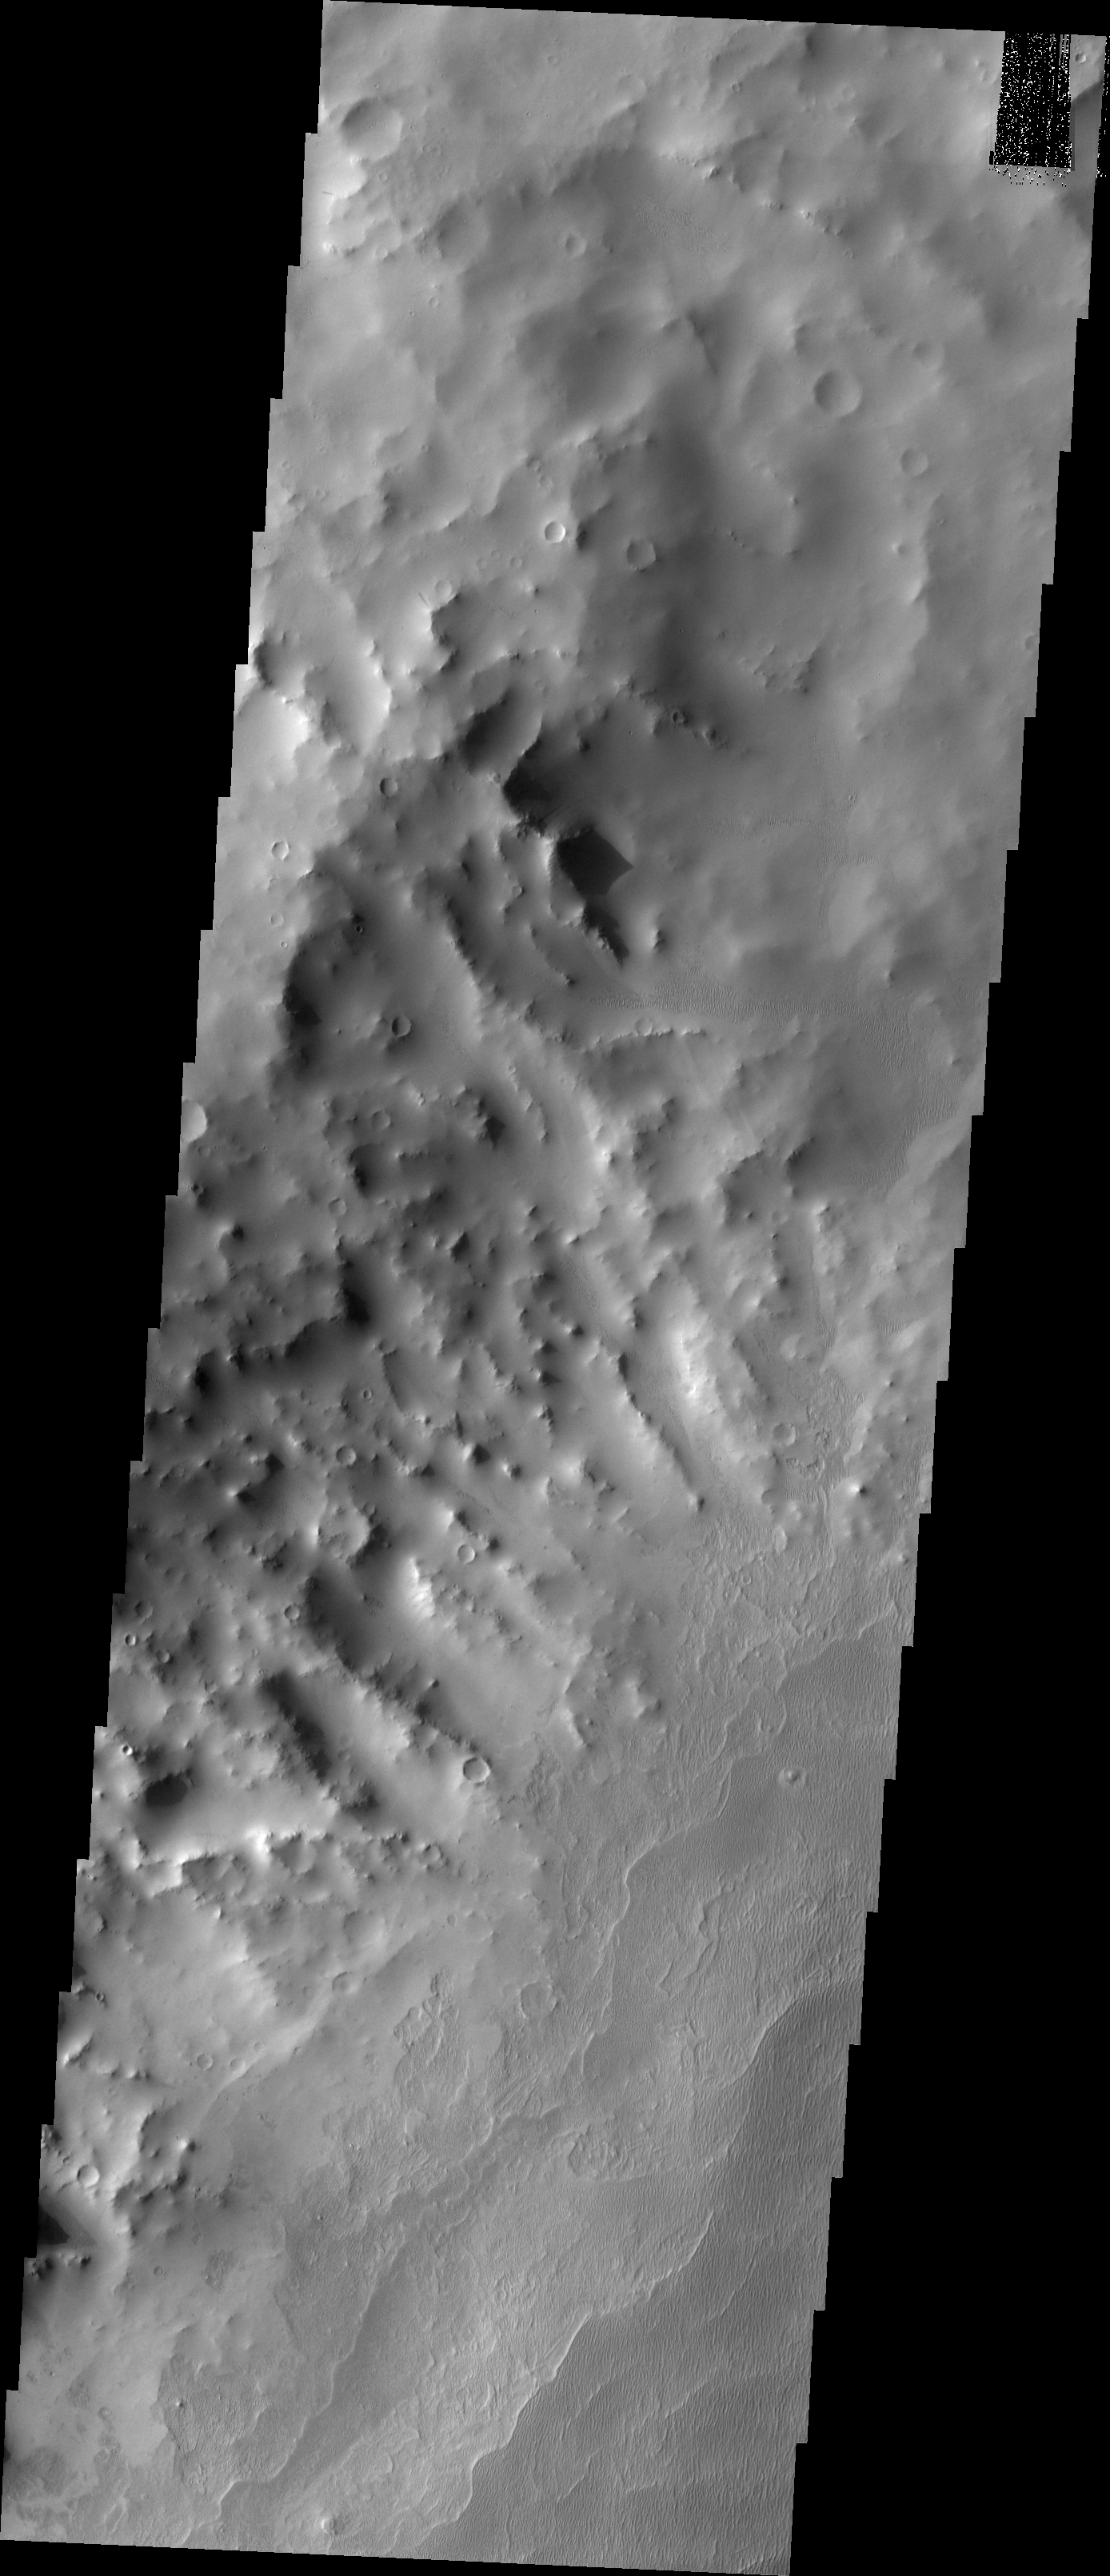

The Martian, Part 4: Schiaparelli Crater Rim

All this week, the THEMIS Image of the Day is following on the real Mars the path taken by fictional astronaut Mark Watney, stranded on the Red Planet in the book and movie, The Martian.

Today’s image shows part of the northwest rim of Schiaparelli Crater. Schiaparelli is a large, ancient impact scar, some 480 kilometers (280 miles) wide. It has been much modified by billions of years of erosion and deposition by wind and probably water.

For astronaut Mark Watney, the descent from the rim onto the crater floor looks smooth and gradual. But it almost wrecks his rover vehicle when he drives into soft sediments. His goal? An automated rescue rocket, intended for the next Mars expedition, which stands about 250 kilometers (150 miles) away on the southern part of Schiaparelli’s floor.

Credit: NASA/JPL-Caltech/ASU